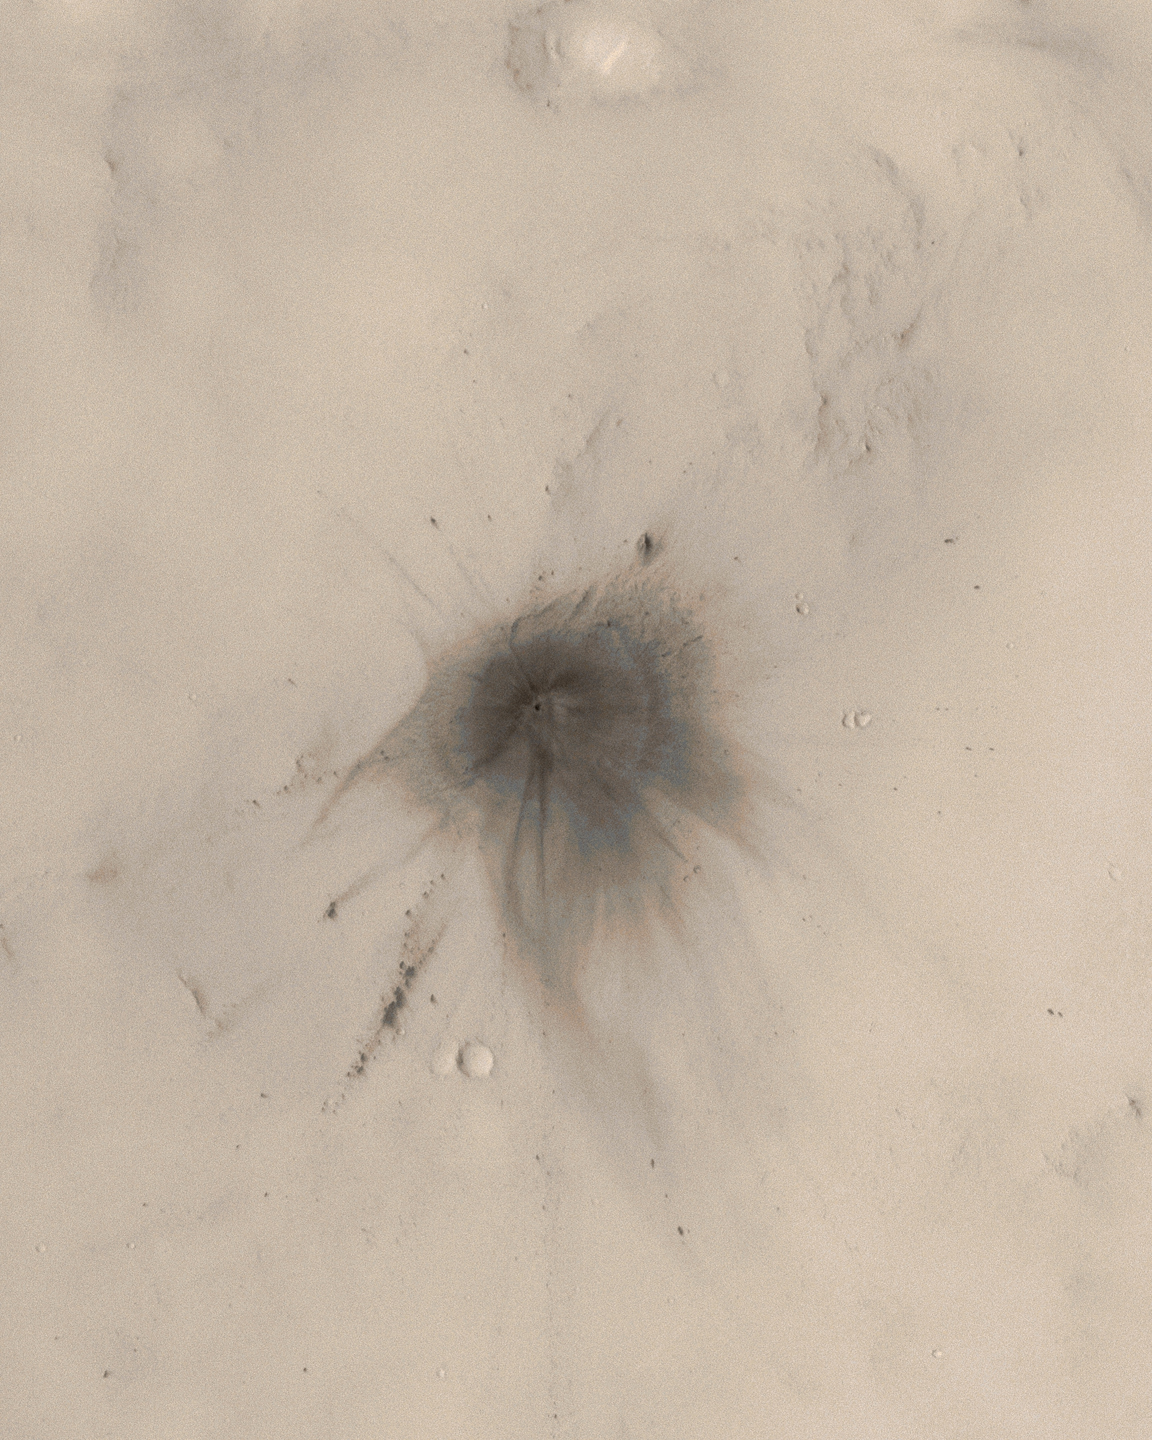

New Impact Crater in Arabia Terra

The images of new martian impact craters reveal many details about the impact event that result from the manner in which the impact process interacted with the dusty surface and thin planetary atmosphere; these data are sure to keep scientists busy for years.

Of the 20 new impact craters found on Mars by the Mars Global Surveyor (MGS) Mars Orbiter Camera (MOC) in 2006, the one shown here is perhaps the prettiest. The darkened “blast zone” around the crater exhibits considerable details about how the energy transferred from the impact to the surrounding atmosphere and dust-mantled surface interacted. Wispy dark rays and dark, annular (nearly-circular) zones surround the crater, while several chains of dark spots formed by secondary impact radiate away for hundreds of meters from the tiny crater.

This impact site has a single crater of about 22.6 ± 1.7 meters (about 75 feet) in diameter. Compare this with the typical 100 yard U.S.-style football field: 75 feet is about 24.7 yards. The crater is located in Arabia Terra near 26.4°N, 336.5°W.

This picture is a colorized view of the crater. The image is a sub-frame of MOC narrow angle camera image S16-01674, obtained on 20 March 2006. The color comes from a look-up table derived from the colors of Mars as seen by the Mars Reconnaissance Orbiter’s High Resolution Stereo Camera (HRSC).

Figures A and B: These pictures are grayscale composites of portions of MOC images S16-01674, S17-00795, S17-02191, and S18-01407, showing the impact site and the extensive rays developed during the impact event. These data were acquired during March, April, and May 2006.

Figure C: This picture shows how the age of the crater was constrained. The first (left) is a portion of MOC red wide angle camera image R12-00786, acquired on 8 December 2003. The white circle indicates the location of the impact site, but the impact had not yet occurred. The second picture (right) shows the same MOC red wide angle image, overlain by a portion of an image from the Mars Odyssey Thermal Emission Imaging System (THEMIS). The THEMIS image is an infrared picture (I17523014, band 9, ~12.6 micrometers) acquired on 26 November 2005. In the infrared image, the impact site shows up as a bright spot because it is warmer than its surroundings during the day. These two pictures, thus, tell us that the impact occurred some time between 8 December 2003 and 26 November 2005.

The Mars Global Surveyor mission is managed for NASA’s Office of Space Science, Washington, by the Jet Propulsion Laboratory, a division of the California Institute of Technology, Pasadena. Lockheed Martin Space Systems, Denver, developed and operates the spacecraft. Malin Space Science Systems, San Diego, Calif., built and operates the Mars Orbiter Camera.

Credit: NASA/JPL/Malin Space Science Systems